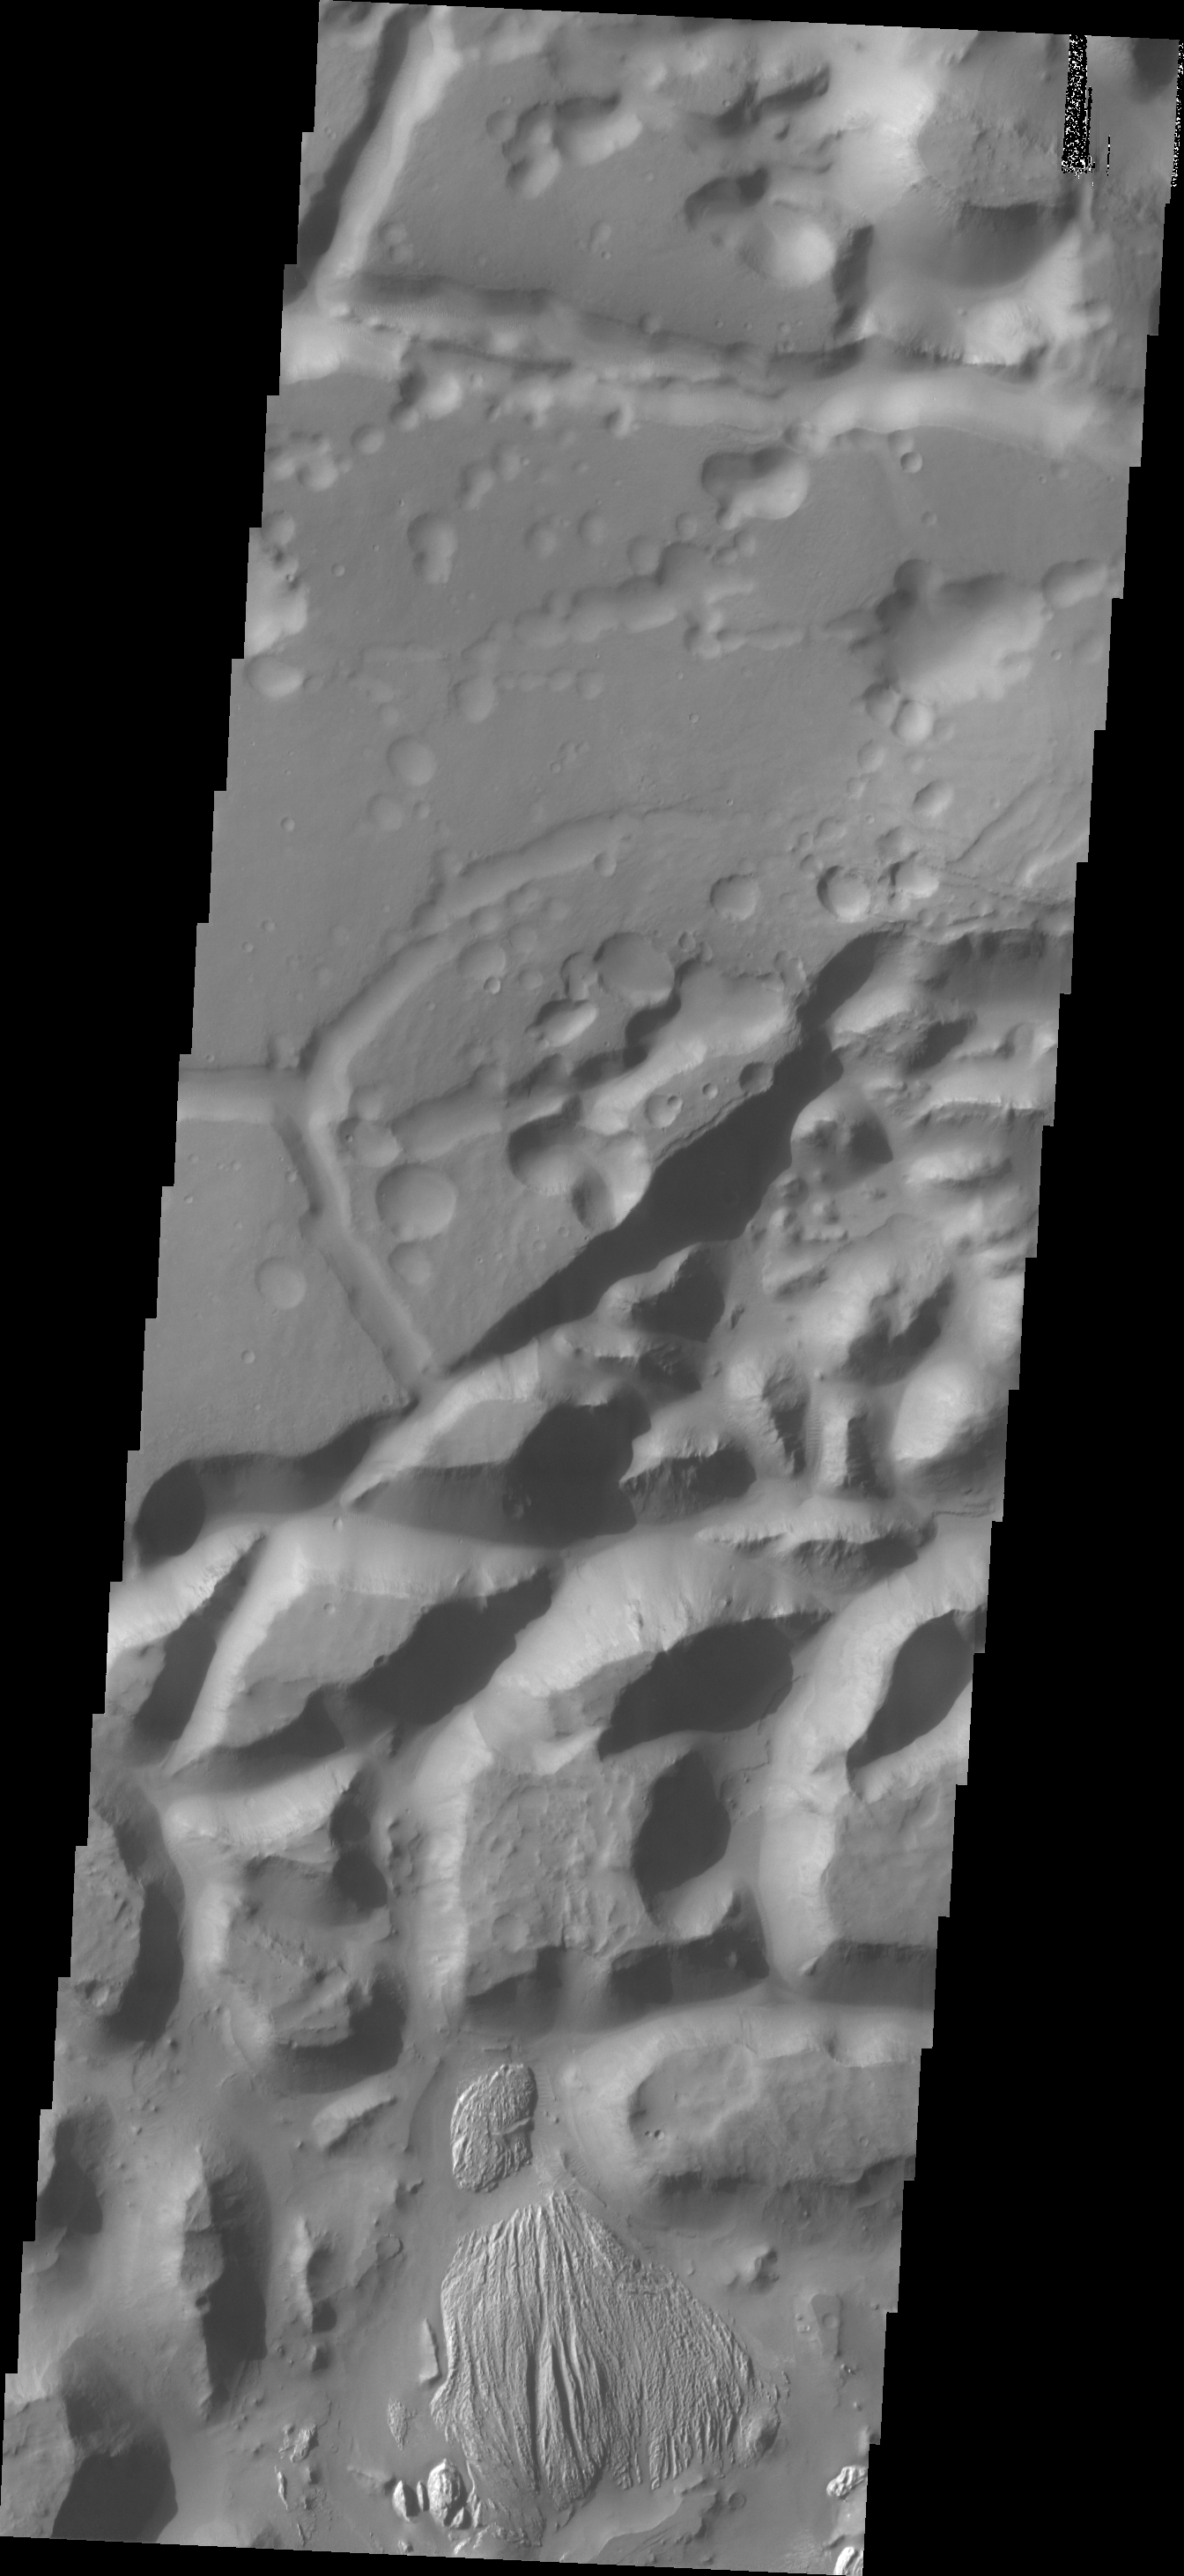

Arsinoes Chaos

The isolated mesas in this VIS image are part of Arsinoes Chaos. There is a material that differs from the rest of the chaos visible at the bottom of the image.

Credit: NASA/JPL/ASU